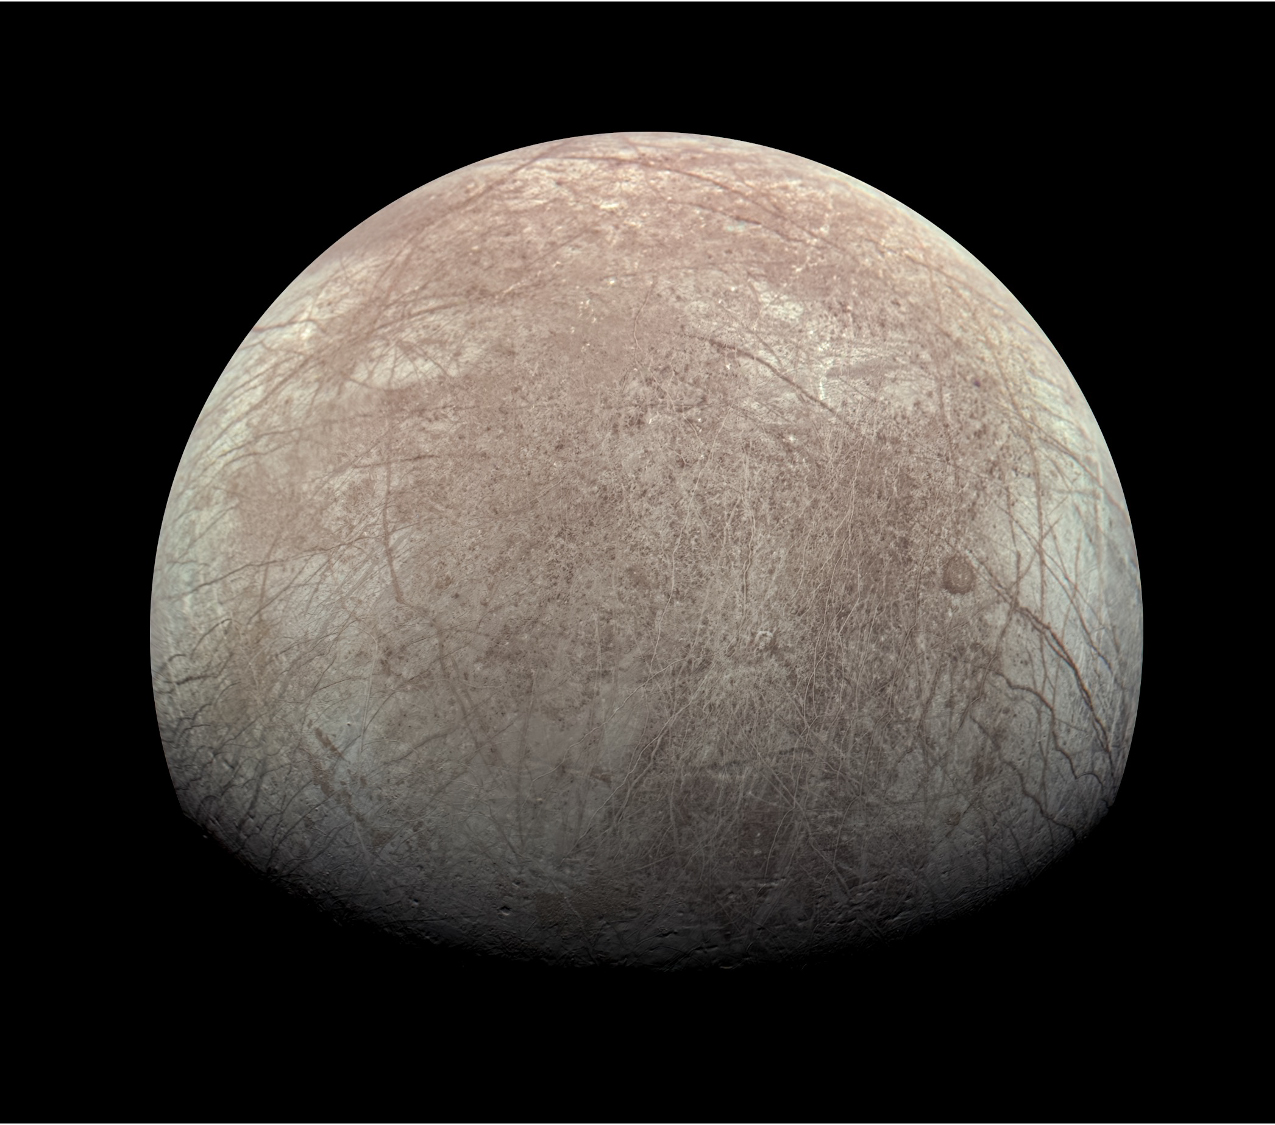

NASA’s Juno Mission Captures Images of Europa

This view of Jupiter’s icy moon Europa was captured by JunoCam, the public engagement camera aboard NASA’s Juno spacecraft, during the mission’s close flyby on Sept. 29, 2022. The picture is a composite of JunoCam’s second, third, and fourth images taken during the flyby, as seen from the perspective of the fourth image. North is to the left.

The images have a resolution of just over 0.5 to 2.5 miles per pixel (1 to 4 kilometers per pixel).

As with our Moon and Earth, one side of Europa always faces Jupiter, and that is the side of Europa visible here. Europa’s surface is crisscrossed by fractures, ridges, and bands, which have erased terrain older than about 90 million years.

Citizen scientist Kevin M. Gill processed the images to enhance the color and contrast.

Credit: Image data: NASA/JPL-Caltech/SwRI/MSSS, Image processing: Kevin M. Gill CC BY 3.0